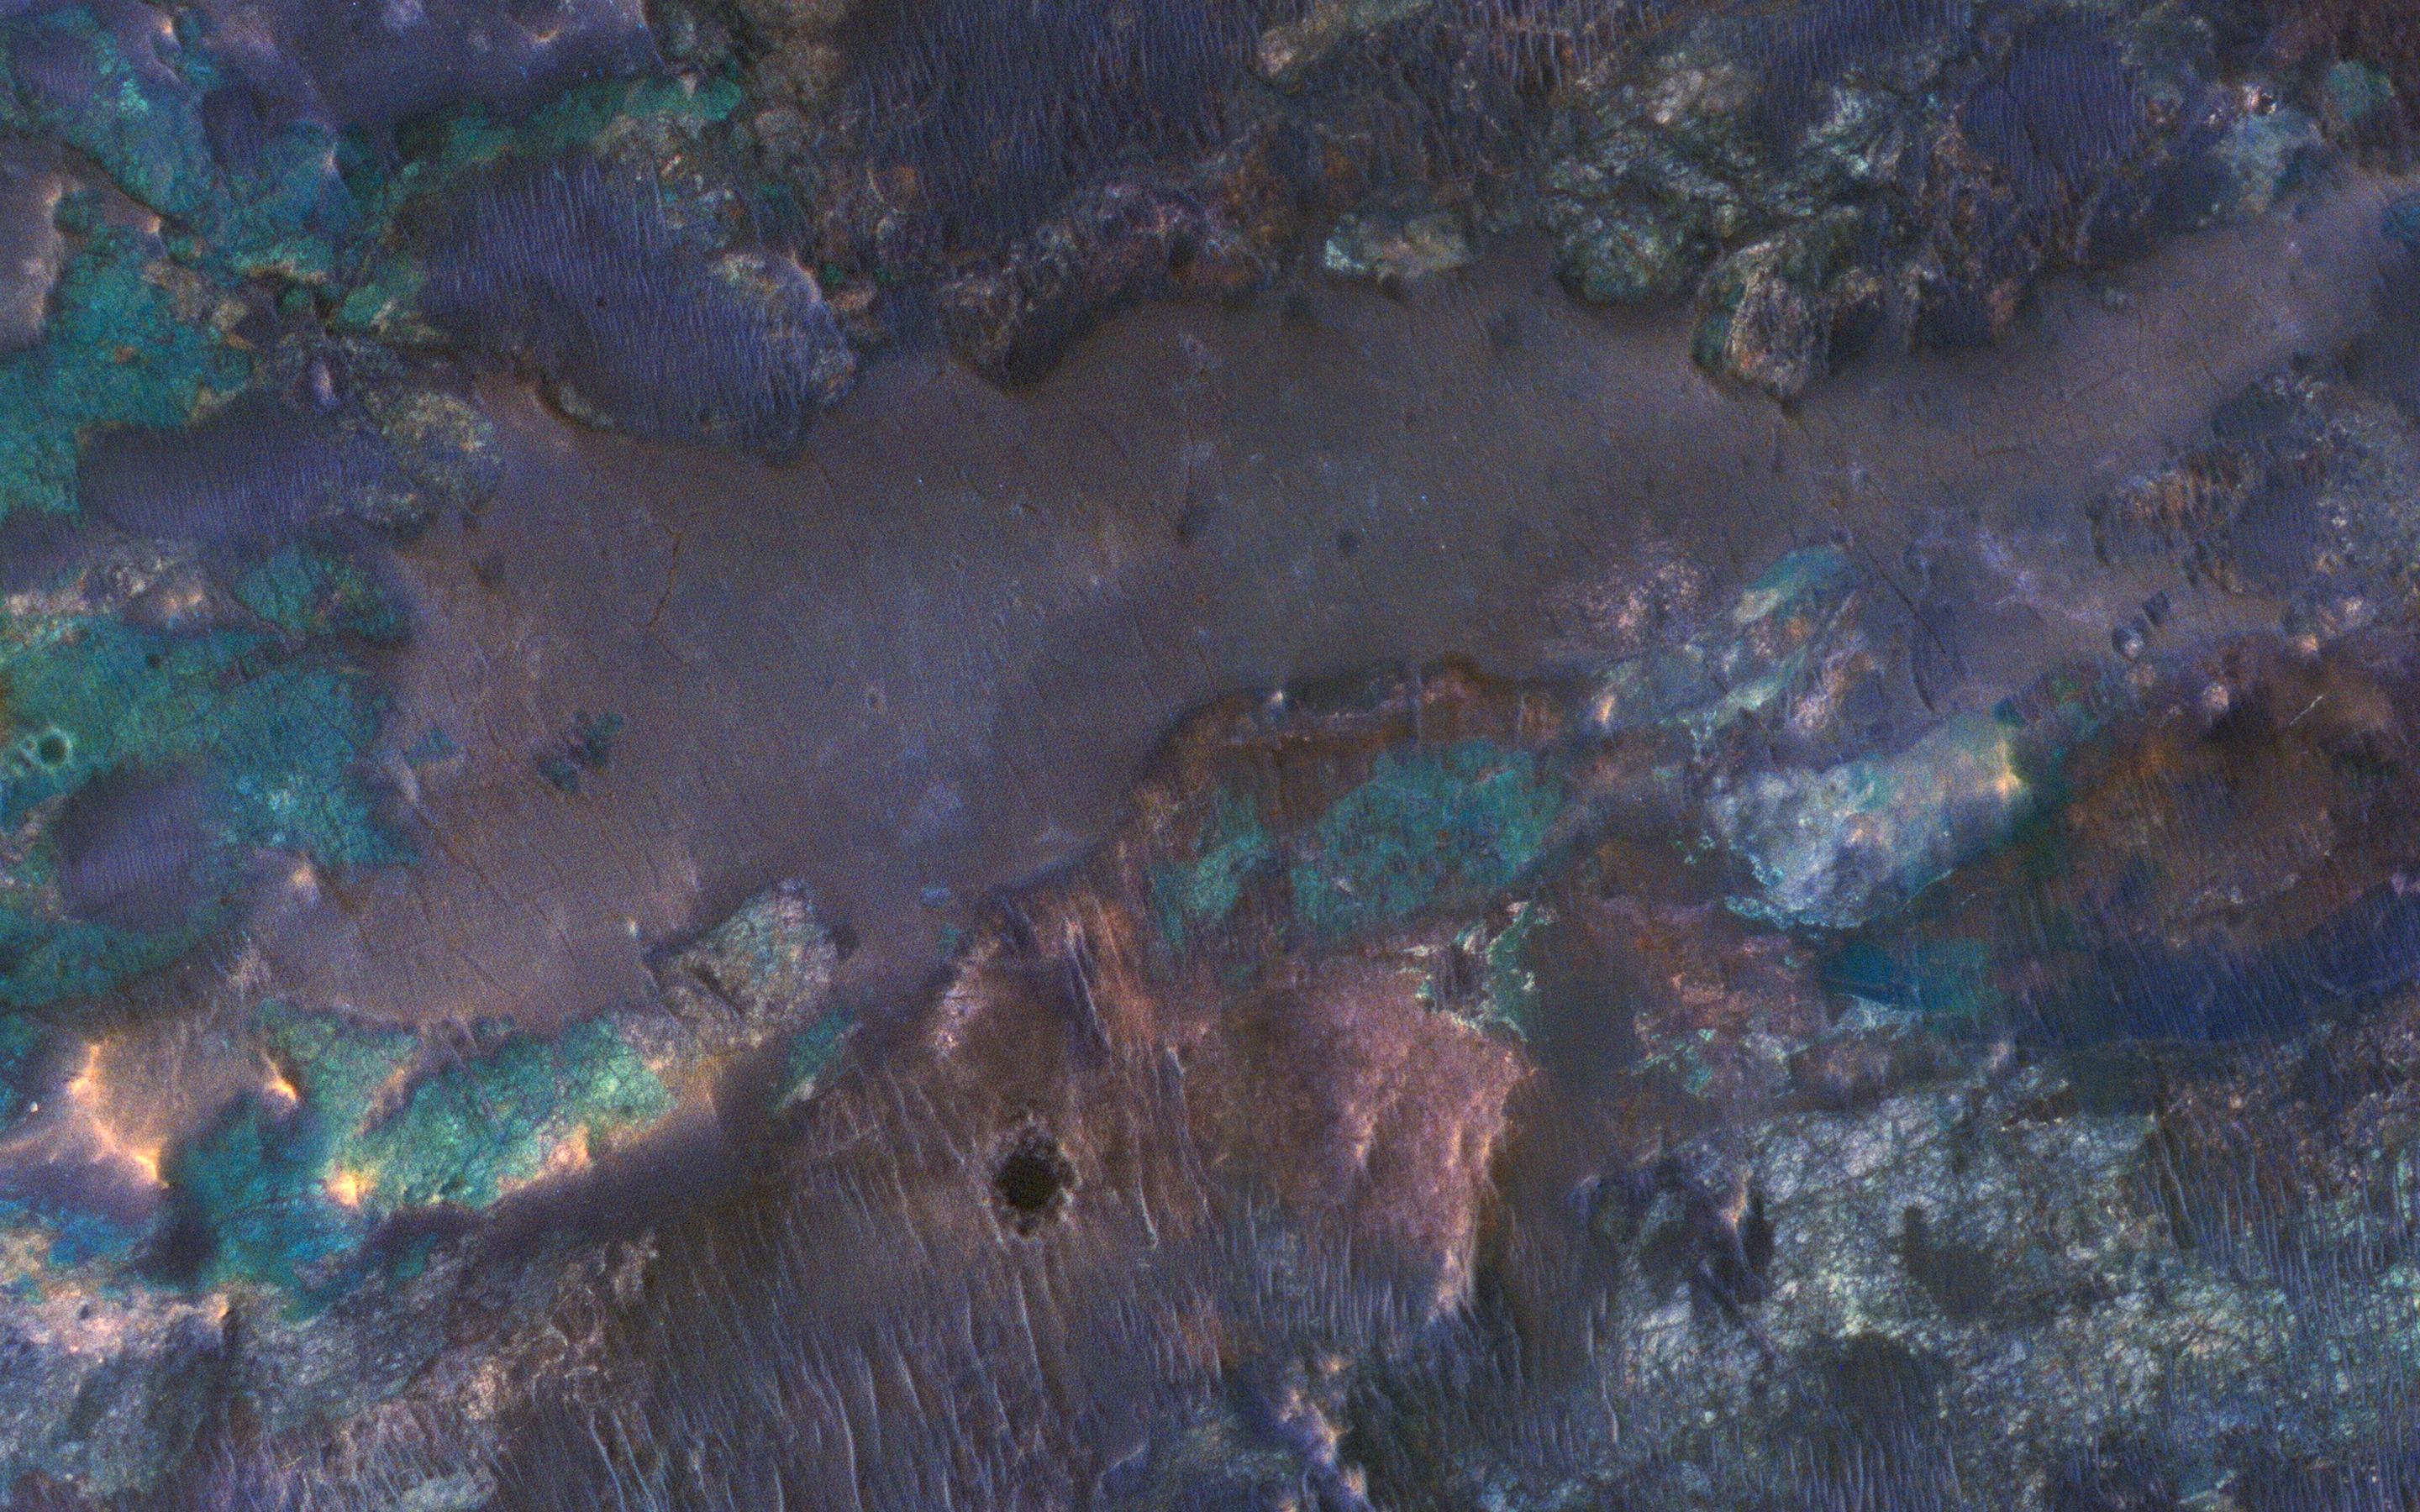

Colorful Impact Ejecta from Hargraves Crater

The collision that created Hargraves Crater impacted into diverse bedrock lithologies of ancient Mars. As a result, the impact ejecta is a rich mix of rock types with different colors and textures, as seen by NASA’s Mars Reconnaissance Orbiter (MRO).

The crater is named after Robert Hargraves who discovered and studied meteorite impacts on the Earth.

This is a stereo pair with ESP_049963_2005.

The map is projected here at a scale of 50 centimeters (19.7 inches) per pixel. [The original image scale is 59.2 centimeters (22.4 inches) per pixel (with 2 x 2 binning); objects on the order of 178 centimeters (33.8 inches) across are resolved.] North is up.

The University of Arizona, Tucson, operates HiRISE, which was built by Ball Aerospace & Technologies Corp., Boulder, Colo. NASA’s Jet Propulsion Laboratory, a division of Caltech in Pasadena, California, manages the Mars Reconnaissance Orbiter Project for NASA’s Science Mission Directorate, Washington.

Credit: NASA/JPL-Caltech/Univ. of Arizona